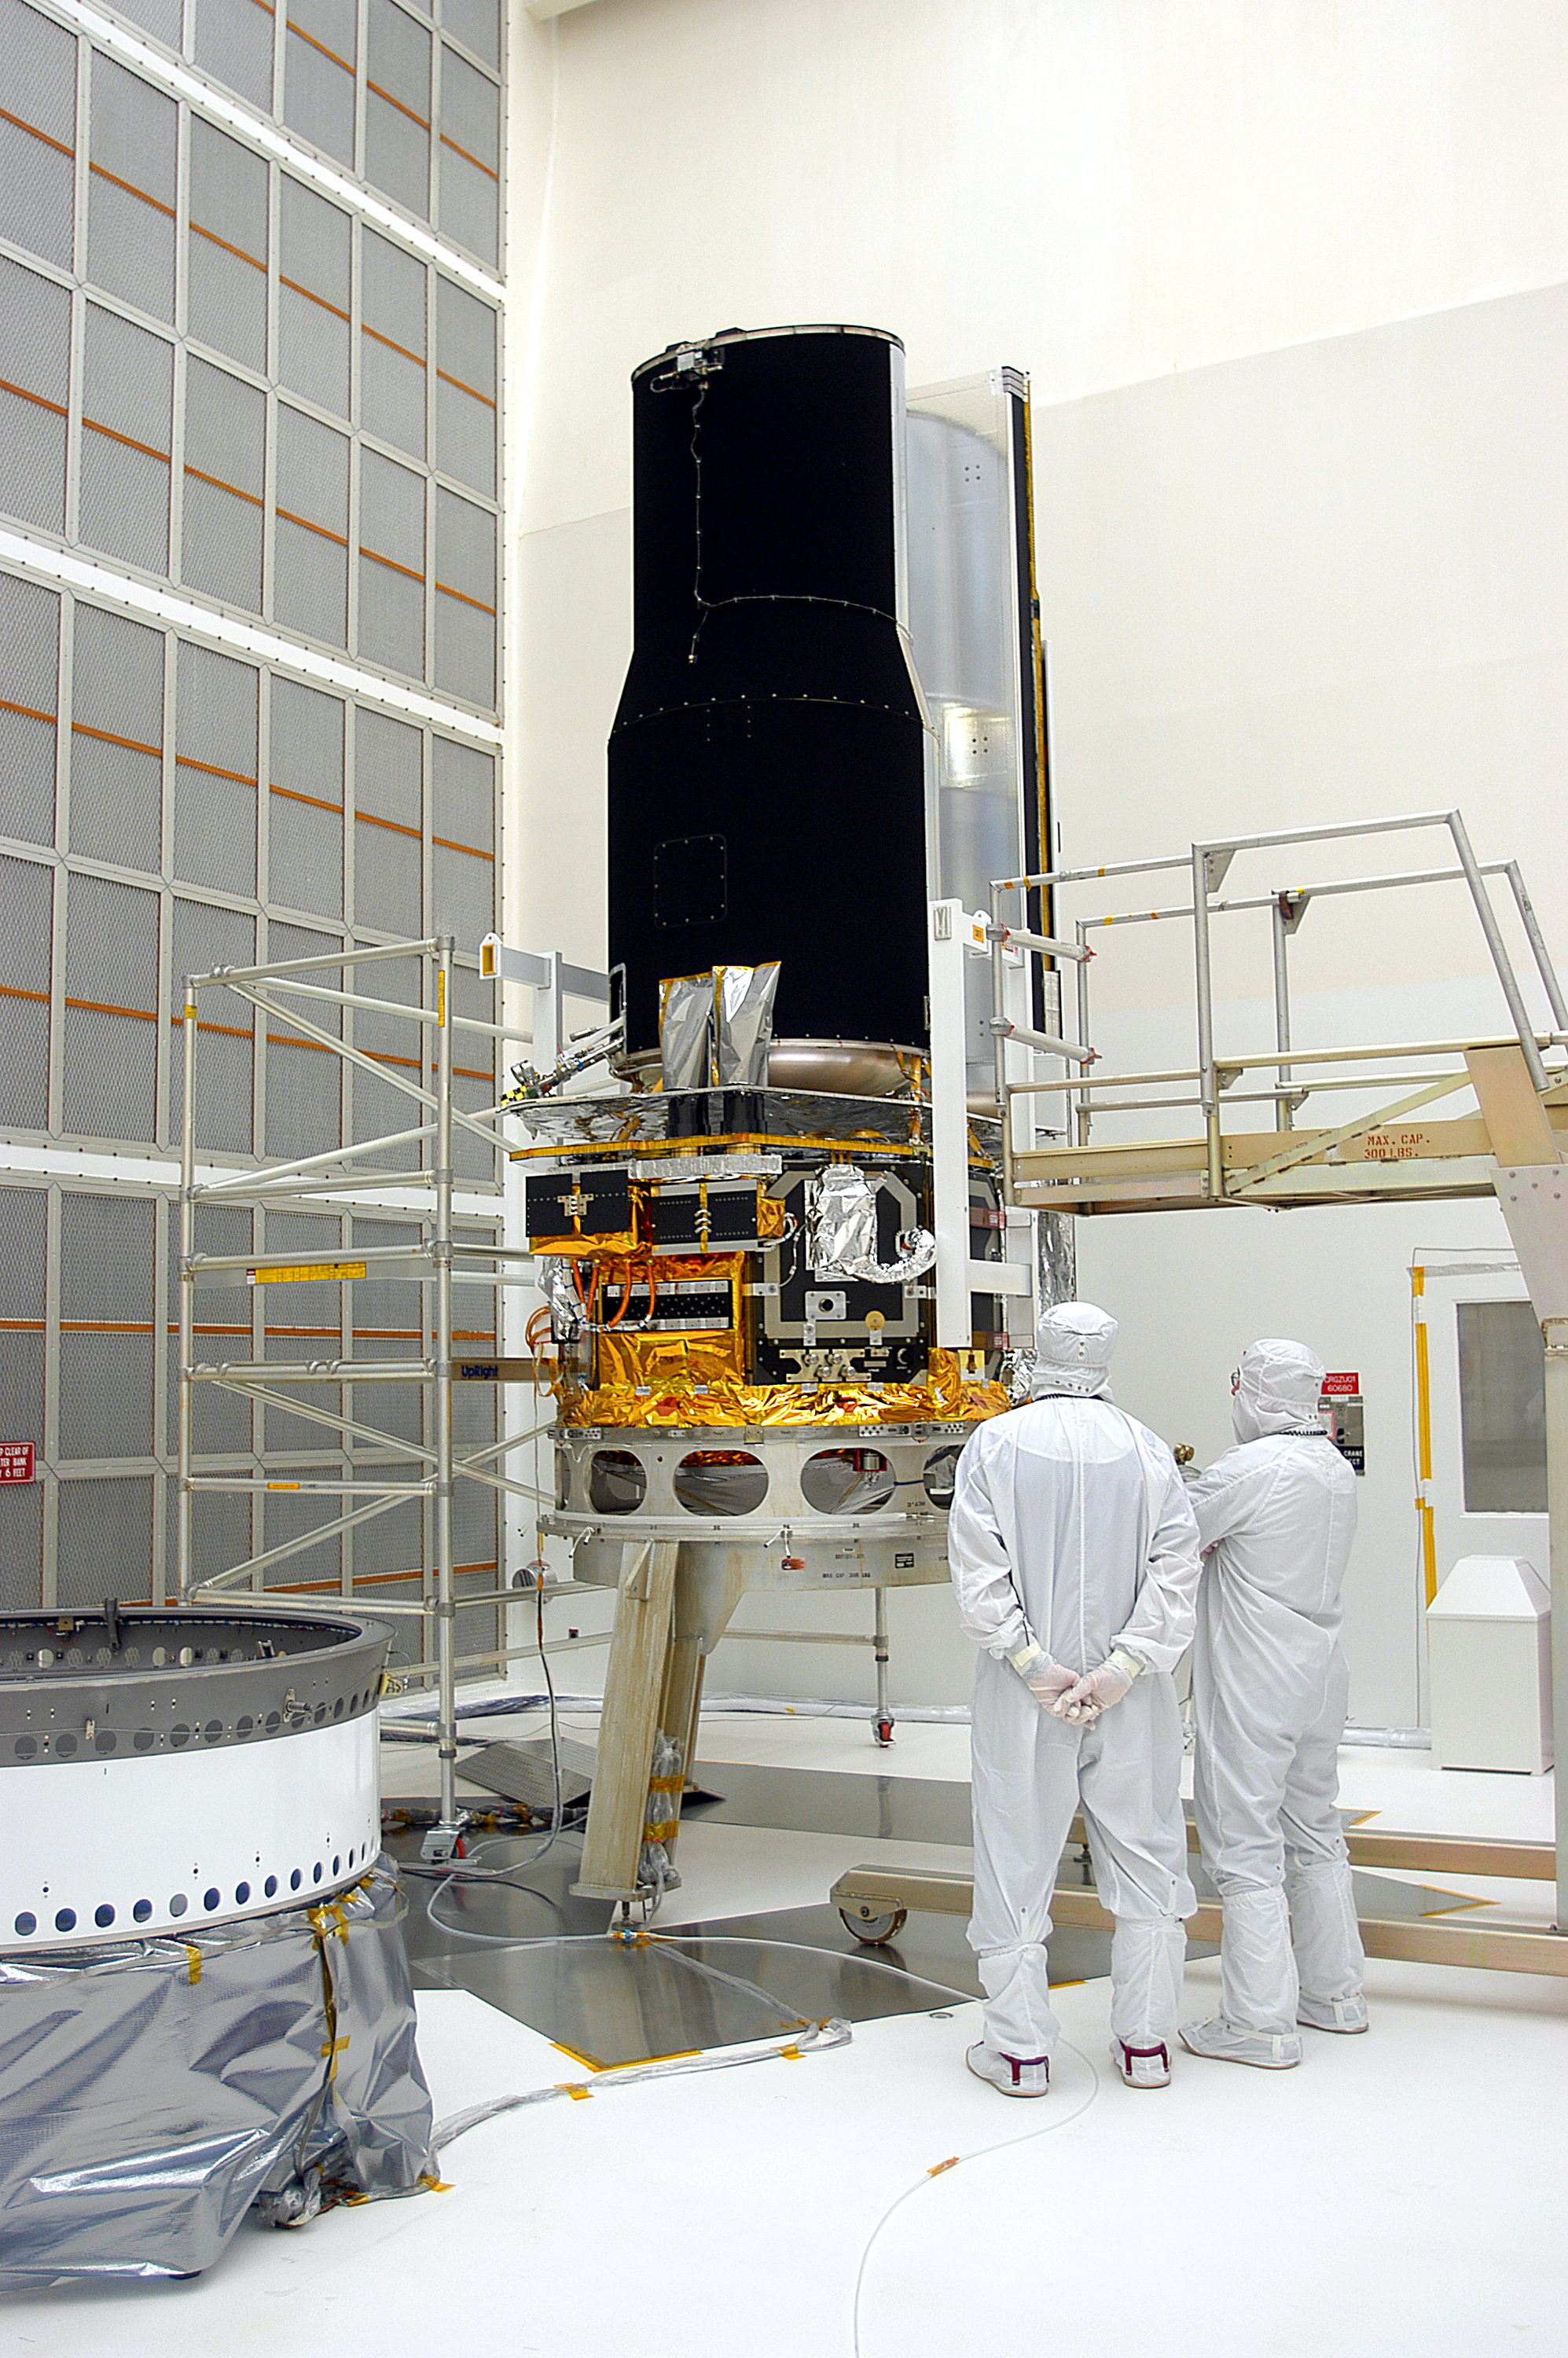

Spitzer in the Clean Room

Spitzer in the clean room in Cape Canaveral, Florida

Credit: NASA/KSC